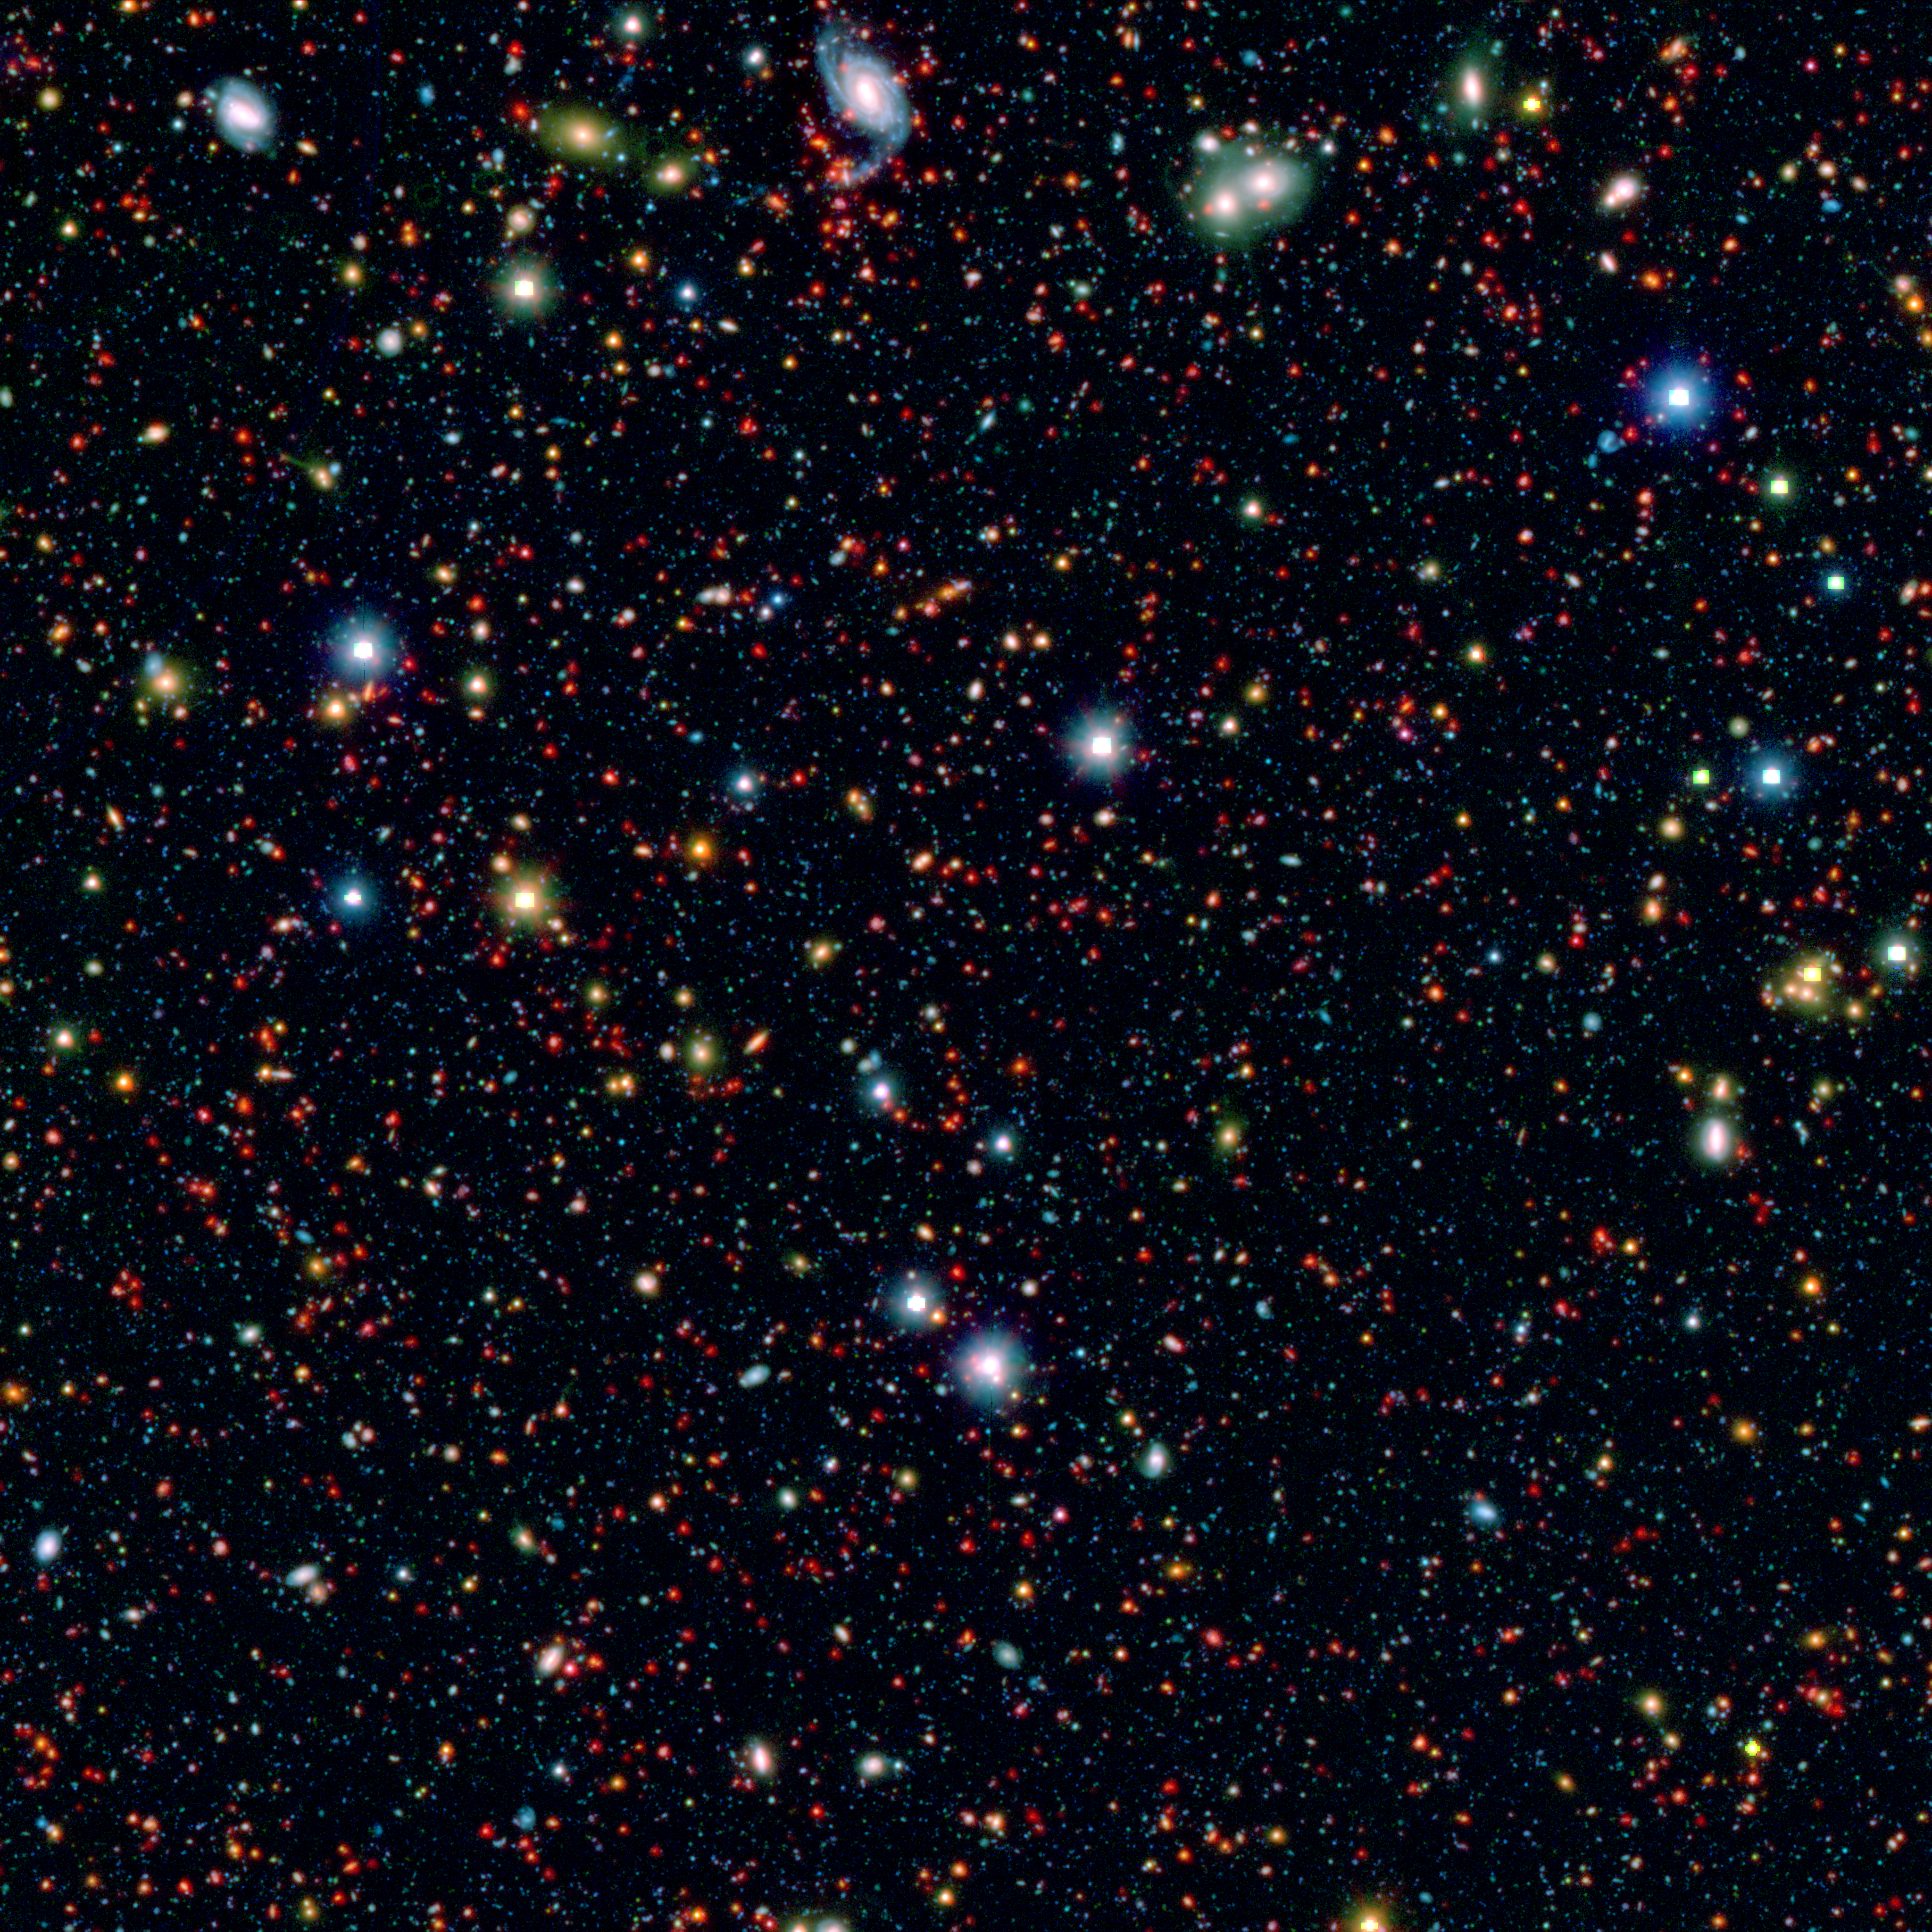

Take a Splash Into the Cosmos

Millions of galaxies populate the patch of sky known as the COSMOS field, short for Cosmic Evolution Survey, a portion of which is shown here. Even the smallest dots in this image are galaxies, some up to 12 billion light-years away. The square region in the center of bright objects is where the telescope was blinded by bright light. However, even these brightest objects in the field are more than ten thousand times fainter than what you can see with the naked eye.

The picture is a combination of infrared data from Spitzer (red) and visible-light data (blue and green) from Japan’s Subaru telescope atop Mauna Kea in Hawaii. These data were taken as part of the SPLASH (Spitzer large area survey with Hyper-Suprime-Cam) project.

NASA’s Jet Propulsion Laboratory, Pasadena, Calif., manages the Spitzer Space Telescope mission for NASA’s Science Mission Directorate, Washington. Science operations are conducted at the Spitzer Science Center at the California Institute of Technology in Pasadena. Spacecraft operations are based at Lockheed Martin Space Systems Company, Littleton, Colorado. Data are archived at the Infrared Science Archive housed at the Infrared Processing and Analysis Center at Caltech. Caltech manages JPL for NASA.

Credit: NASA/JPL-Caltech